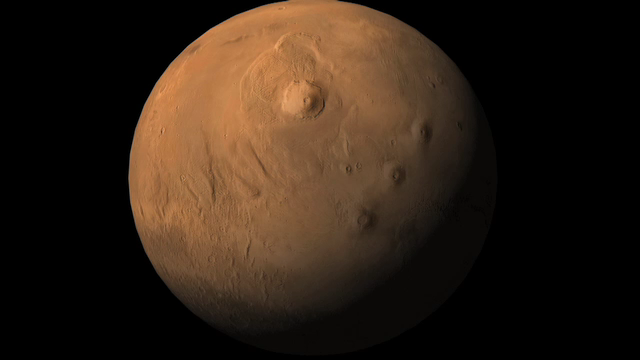

Wind-Related Topography in Phoenix’s Region of Mars (Animation)

This movie shifts from a global zoom indicating the Phoenix landing area on Mars to a topographical map indicating relative elevations in the landing region. The elevations could affect wind patterns at the site.

In particular, Phoenix is in a broad, shallow valley. The edge of the valley, about 150 meters (500 feet) above the floor, may provide enough of a slope to the east of Phoenix to explain winds coming from the east during nights at the site. Cooler, denser air could be sinking down the slope and toward the lander.

Atmospheric scientists on the Phoenix team are analyzing wind patterns to distiguish effects of nearby topography from larger-scale movement of the atmosphere in the polar region.

The elevation information for this topographical mapping comes from the Mars Orbiter Laser Altimeter on NASA’s Mars Global Surveyor orbiter. The blue-coded area is the valley floor. Orange and yellow indicate relatively higher elevations.

The Phoenix Mission is led by the University of Arizona, Tucson, on behalf of NASA. Project management of the mission is by NASA’s Jet Propulsion Laboratory, Pasadena, Calif. Spacecraft development is by Lockheed Martin Space Systems, Denver. JPL managed the Mars Global Surveyor mission for the NASA Science Mission Directorate.

Photojournal Note: As planned, the Phoenix lander, which landed May 25, 2008 23:53 UTC, ended communications in November 2008, about six months after landing, when its solar panels ceased operating in the dark Martian winter.

Credit: NASA/JPL-Caltech